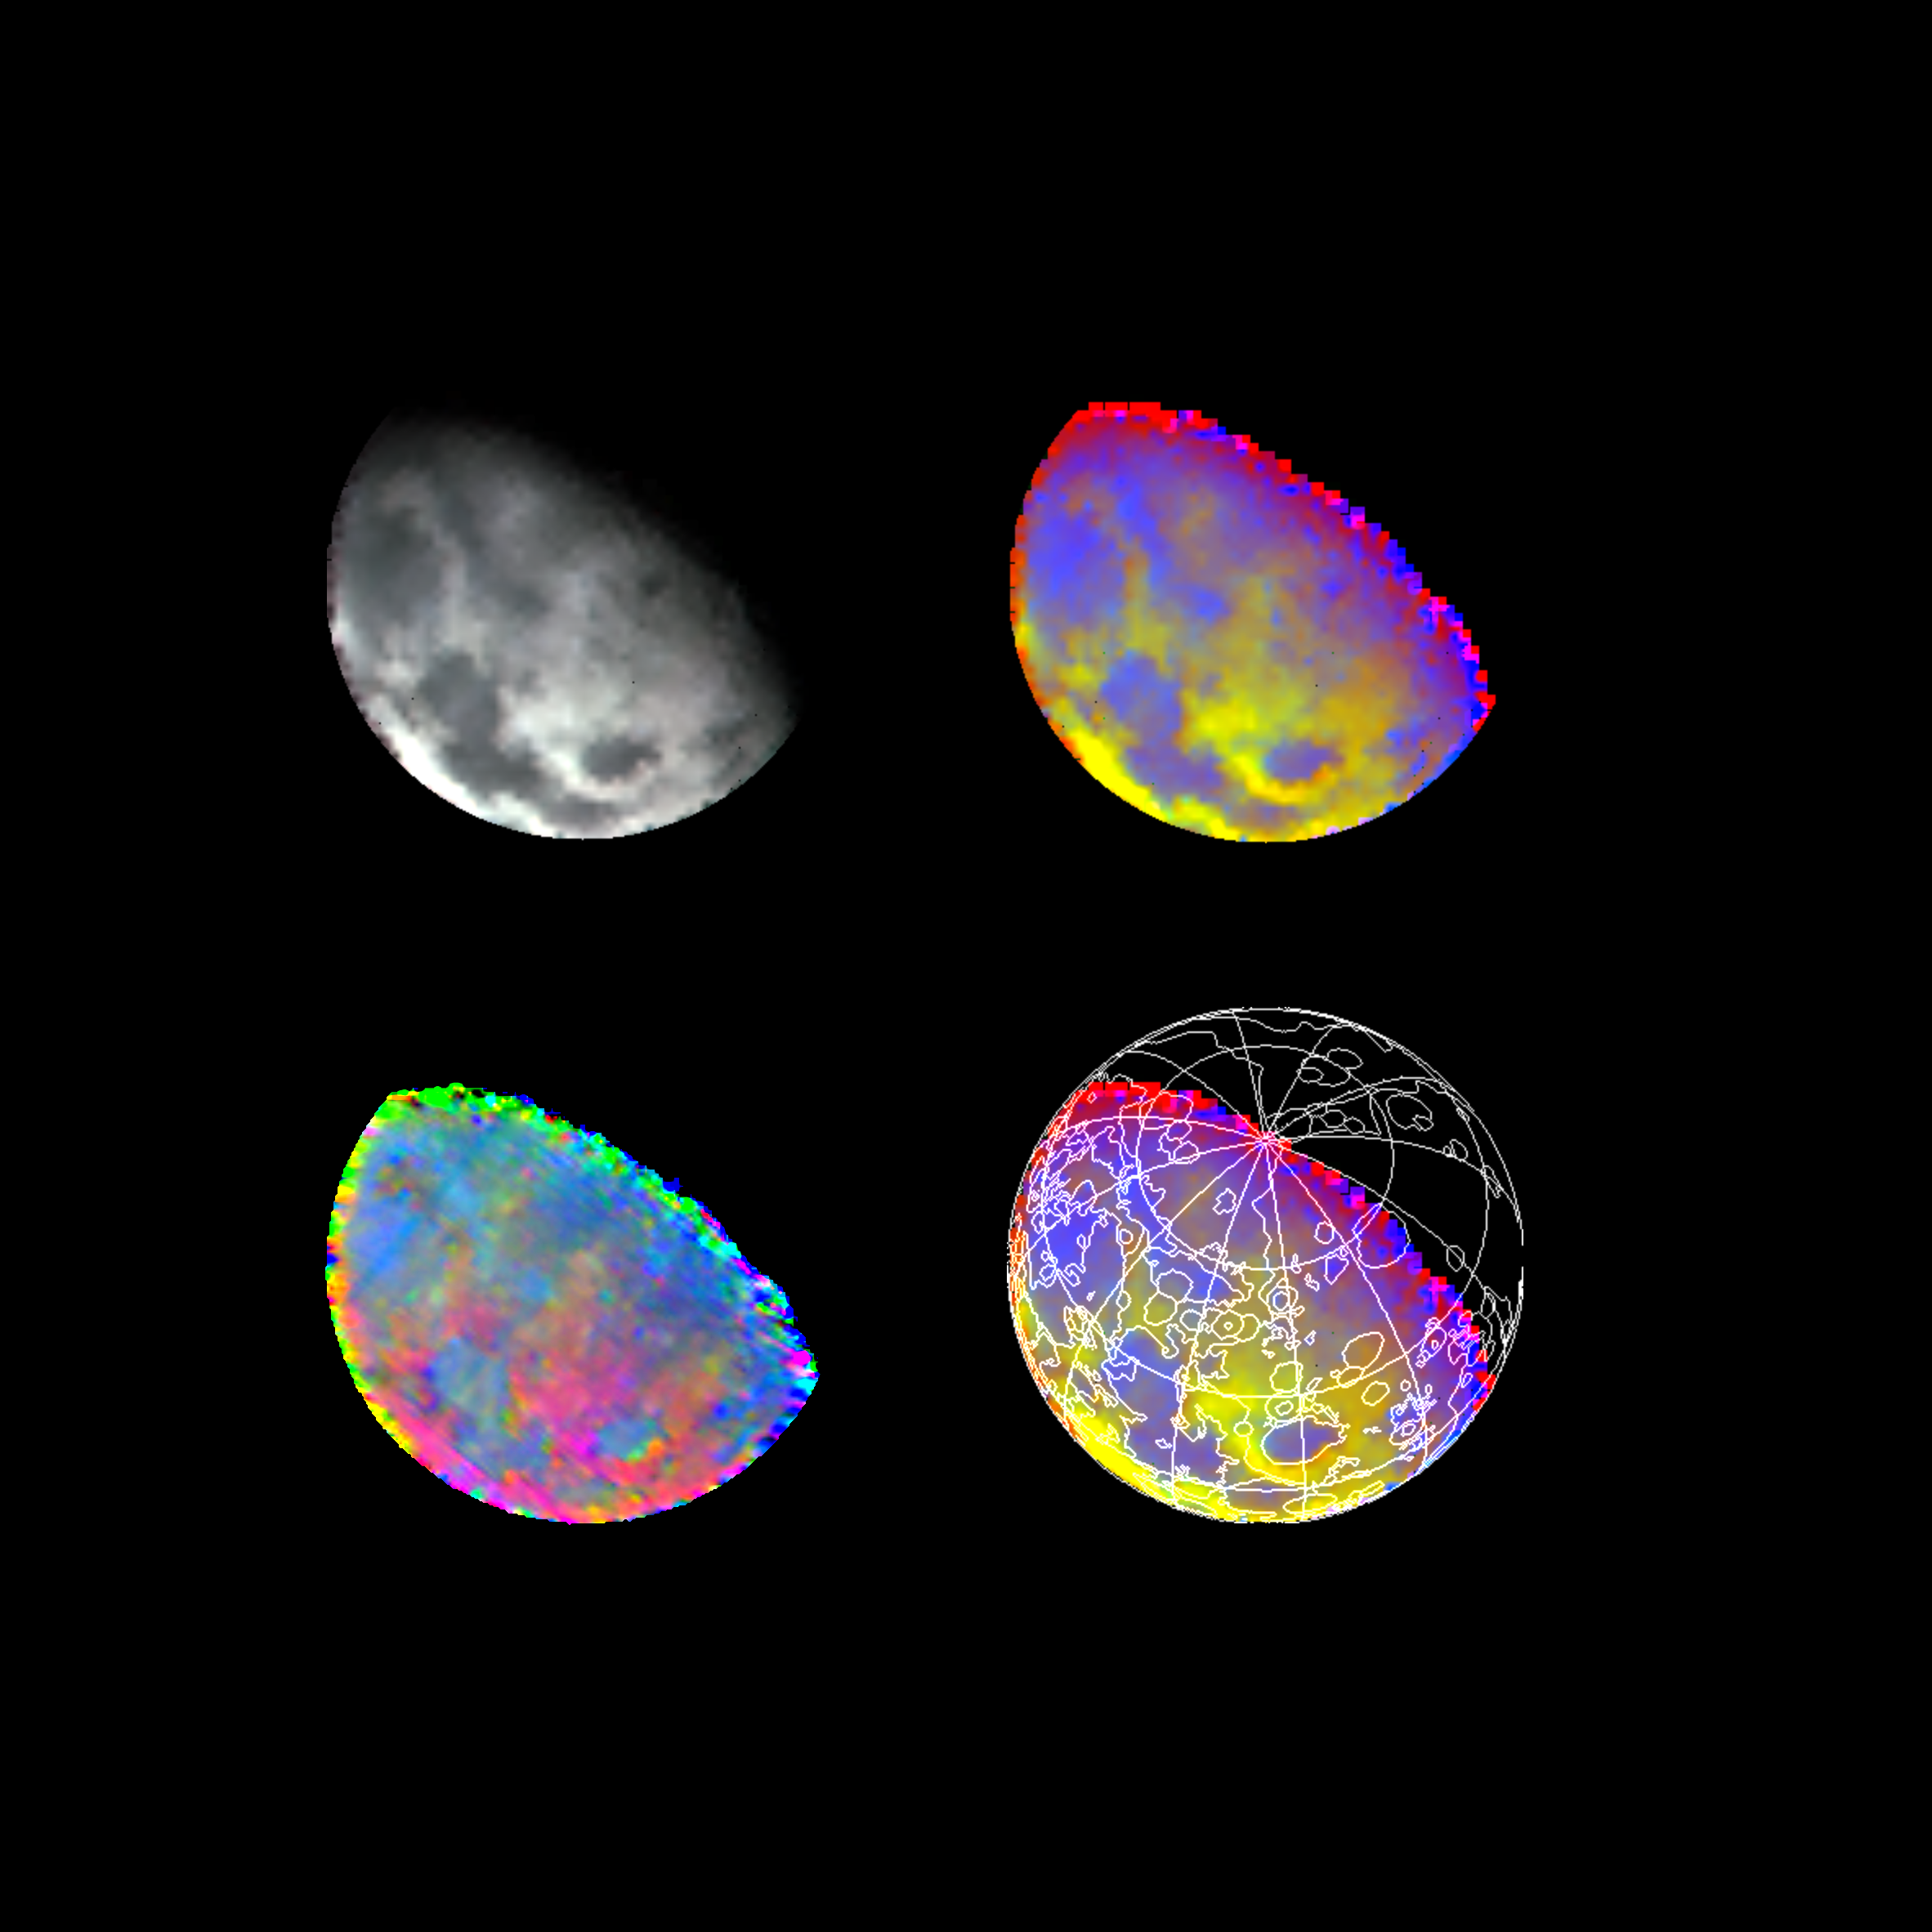

Moon As Seen By NIMS

These four images of the Moon are from data acquired by the Galileo spacecraft’s Near-Earth Mapping Spectrometer during Galileo’s December 1992 Earth/Moon flyby. The part of the Moon visible from Earth is toward the left, and the lunar north pole is near the terminator, upper right. The dark regions to left and below in the black-and-white image at upper left, are lunar Maria, including Mare Imbrium at upper left, Serenitatis and Tranquillitatis, lower left center, and the circular basin to the right is Crisium. The bright areas ringing Crisium and dominating the center of the images are the heavily cratered and mountainous lunar highlands. The black-and-white image used infrared wavelengths just beyond the visible deep red. The false-color map images (upper right and lower right) show the relative strength of silicate-rock absorption of near-infrared sunlight, at about 1-micron wavelength. Blue areas show stronger absorption and generally indicate materials with more pyroxene and olivine (iron-bearing silicate materials), while yellow indicates less absorption, due to original compositional variations. In young fresh craters, absorptions are also stronger due to the absence of meteorite-impact effects. Outlines of previously defined geological units are superimposed in the lower right image. Note correlation with the Maria/highlands features in the black-and-white image. The preliminary mineralogical map at lower left uses infrared band shape and intensity to visualize variations in pyroxene and olivine. Blue is related to low-calcium pyroxene, while green and red indicate high calcium and the iron/magnesium content of pyroxene, as well as olivine. The Galileo project, whose primary mission is the exploration of the Jupiter system in 1995-97, is managed for NASA’s Office of Space Science and Applications by the Jet Propulsion Laboratory.

Credit: NASA/JPL